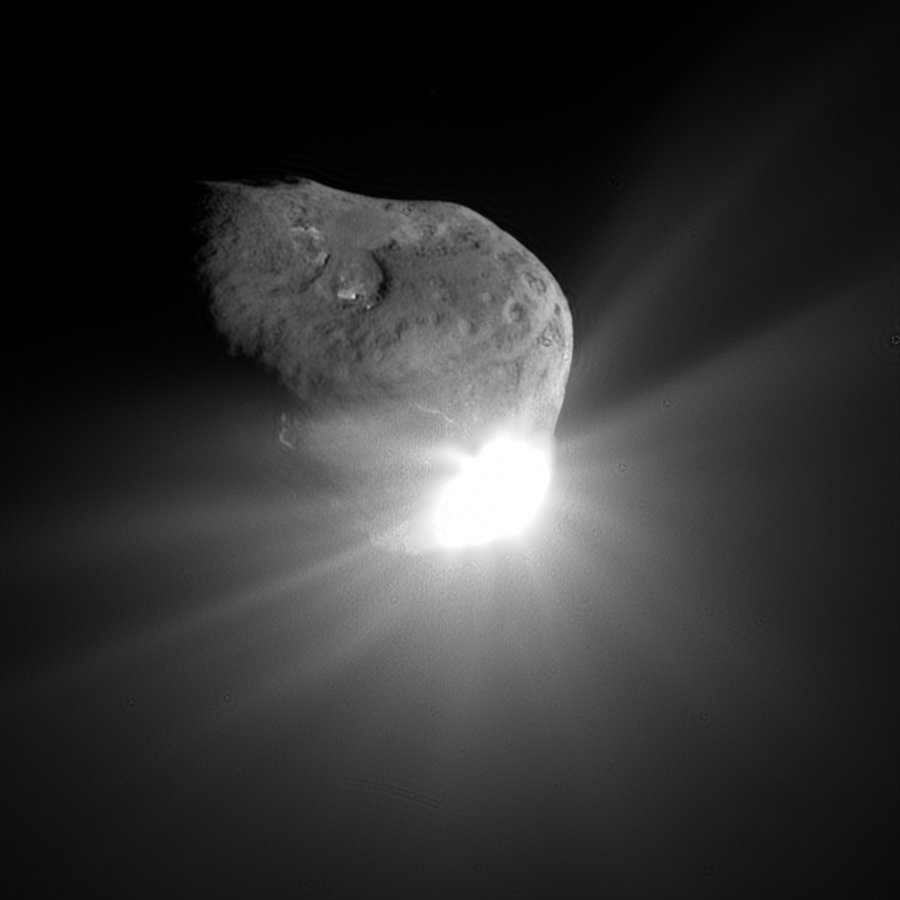

Tempel Alive with Light

This spectacular image of comet Tempel 1 was taken 67 seconds after it obliterated Deep Impact’s impactor spacecraft. The image was taken by the high-resolution camera on the mission’s flyby craft. Scattered light from the collision saturated the camera’s detector, creating the bright splash seen here. Linear spokes of light radiate away from the impact site, while reflected sunlight illuminates most of the comet surface. The image reveals topographic features, including ridges, scalloped edges and possibly impact craters formed long ago.

Credit: NASA/JPL-Caltech/UMD